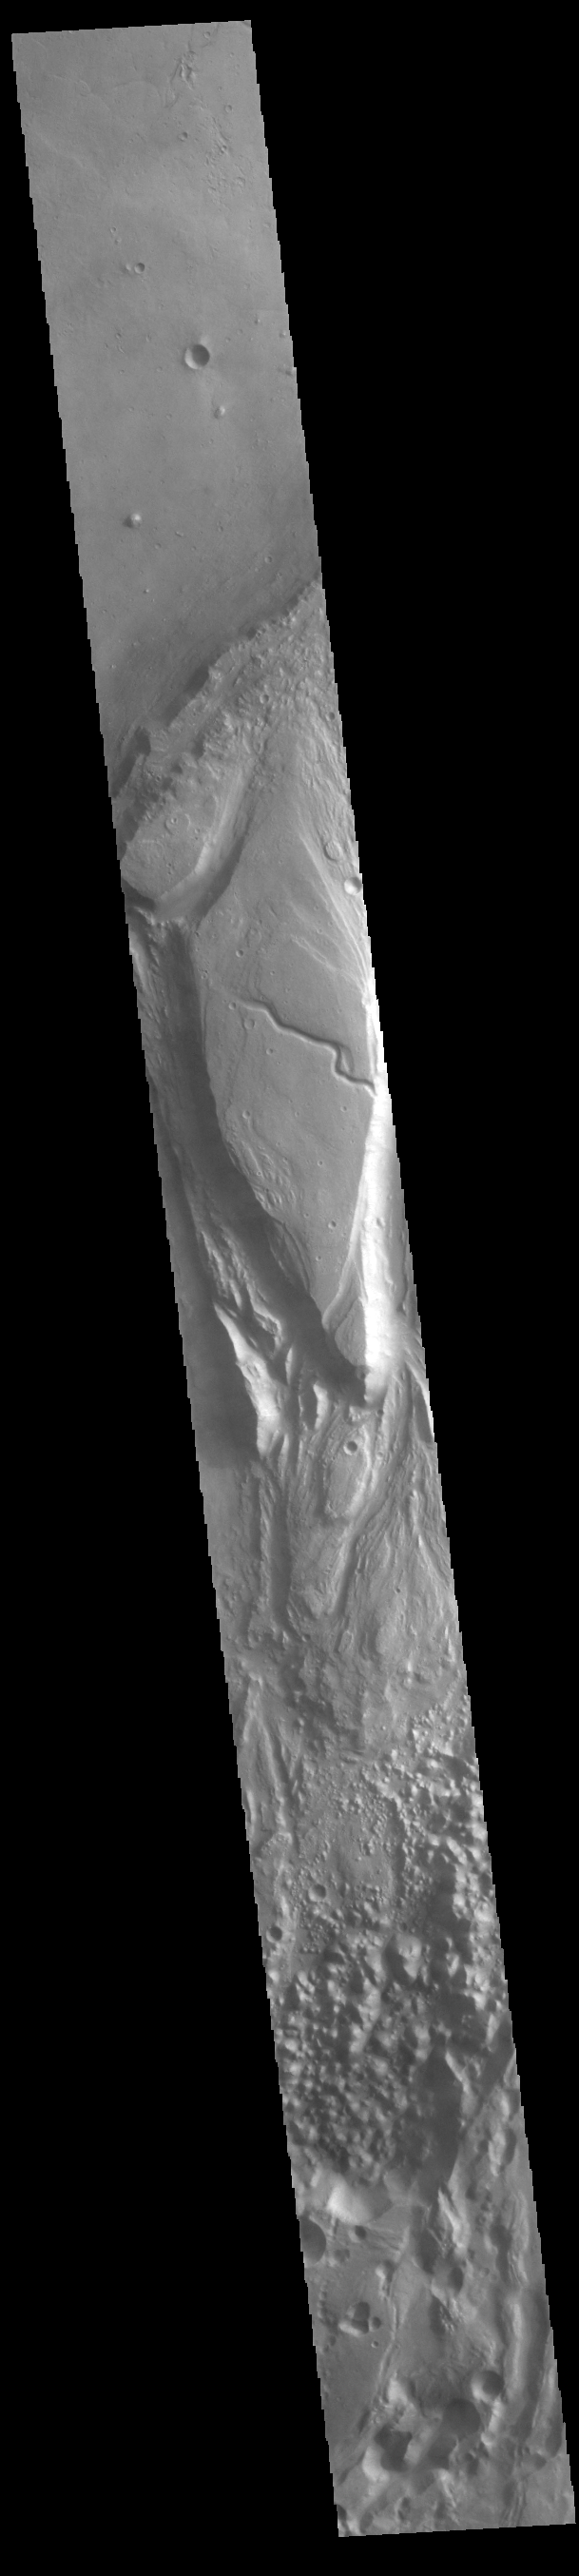

Tiu Valles

Today’s VIS image shows a section of Tiu Valles. Located in Margaritifer Terra, Tiu Valles is a complex channel that is part of a large system of outflow channels that arise from Vallis Marineris and flow northward to empty into Chryse Planitia. Tiu Vallis is 1720 km (1069 miles) long.

Credit: NASA/JPL-Caltech/ASU